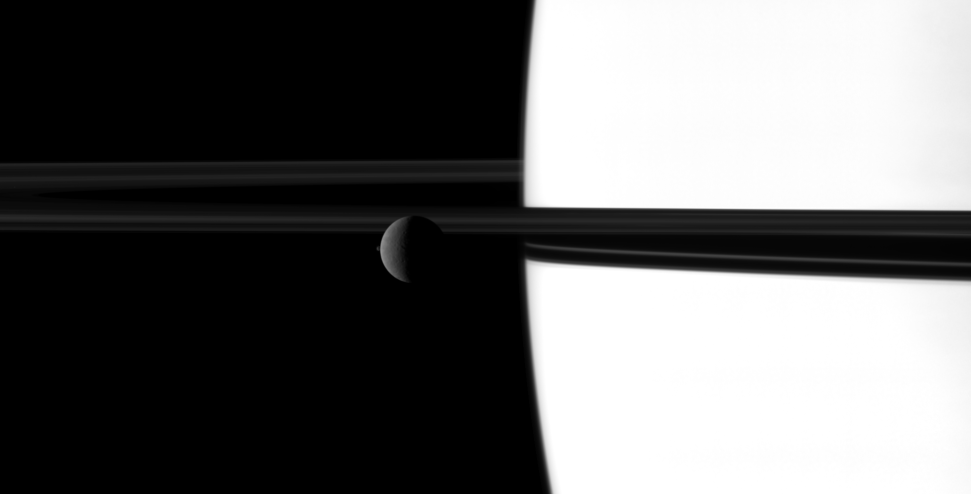

Catching Big Sister

The small moon Janus overtakes the larger moon Rhea in a dance played out before Saturn and its rings.

Observations of mutual moon-crossing events like this one, in which one moon passes close to or in front of another, help scientists refine their understanding of the orbits of Saturn’s moons. This movie is a concatenation of 12 still images obtained over a span of 24 minutes. The images were re-projected to a uniform view and computer interpolation was used to smooth the moons’ motions between the frames.

At the start of the movie, Janus (179 kilometers, 111 miles across) appears as a small dot just below the rings on the left of the frame. The larger Rhea (1528 kilometers, 949 miles across) also starts on the left but can be seen moving more slowly across the frame. Janus is traveling almost twice as fast as Rhea with an average speed of about 16 kilometers per second (36,000 mph) compared to Rhea’s average speed of roughly 8 kilometers per second (18,000 mph).

(For other movies like this one, see PIA11695 and PIA11693.)

In this view, Janus is approximately 2.3 million kilometers (1.4 million miles) away from NASA’s Cassini spacecraft. Rhea is closer to the spacecraft, approximately 1.9 million kilometers (1.2 million miles) away. In the original images, the scale for Rhea was 11 kilometers (7 miles) per pixel. The images have been scaled down by a factor of two to reduce the movie’s dimensions to a viewable size.

This view looks toward the northern, sunlit side of the rings from just above the ring plane.

The images were obtained in visible light with Cassini’s narrow-angle camera on Nov. 8, 2009. The view was acquired at a Sun-Rhea-spacecraft, or phase, angle of 103 degrees.

The Cassini-Huygens mission is a cooperative project of NASA, the European Space Agency and the Italian Space Agency. The Jet Propulsion Laboratory, a division of the California Institute of Technology in Pasadena, manages the mission for NASA’s Science Mission Directorate, Washington, D.C. The Cassini orbiter and its two onboard cameras were designed, developed and assembled at JPL. The imaging operations center is based at the Space Science Institute in Boulder, Colo.

Credit: NASA/JPL/Space Science Institute